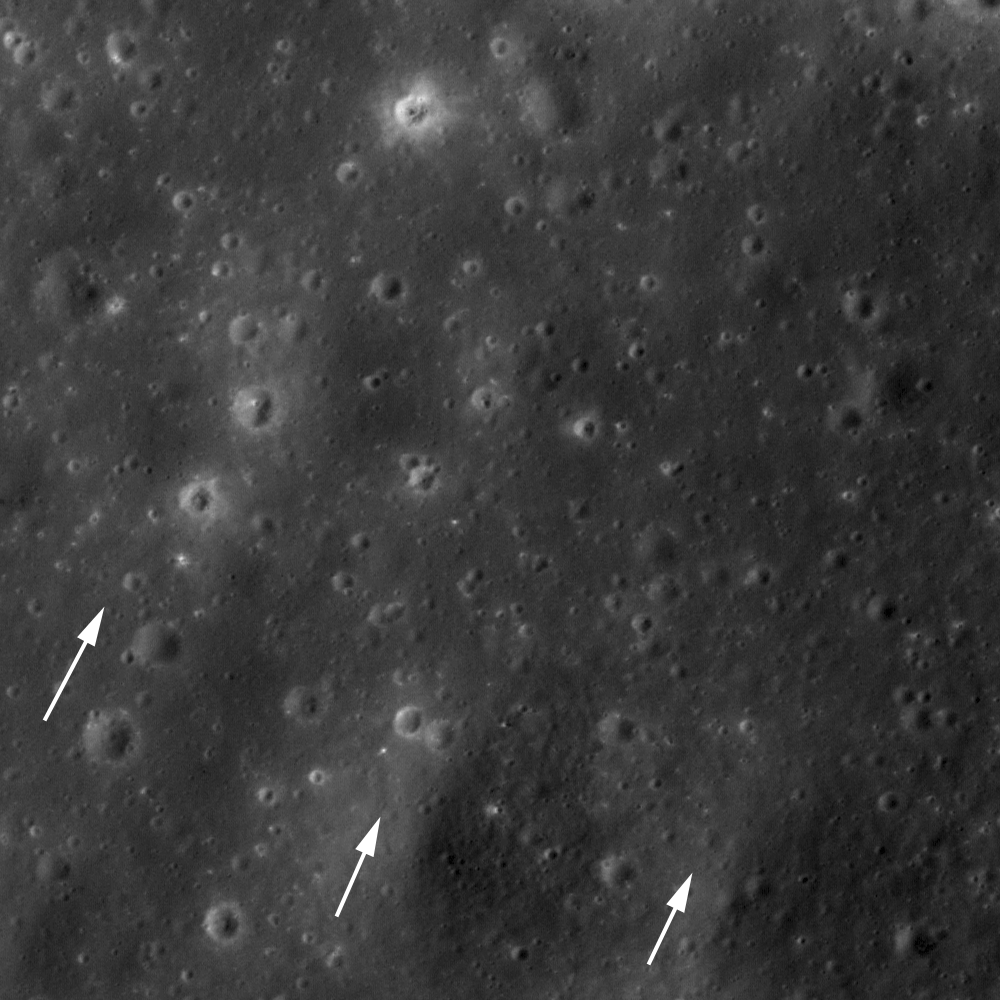

Ejecta from Copernicus

One of the geologic features that makes Copernicus crater special is its extensive, high-reflectance ejecta rays that extend across nearby mare and superpose (overlap) ejecta from other craters — Copernican ejecta extends more than 500 km from the impact site. In this high-Sun image, albedo differences are enhanced and the arrows indicate several “fingers” of ejecta and the direction of ejecta emplacement (away from Copernicus, which is to the southwest). LROC NAC image M127050121L, image width is 470 meters (1541 feet).

NASA’s Goddard Space Flight Center built and manages the mission for the Exploration Systems Mission Directorate at NASA Headquarters in Washington. The Lunar Reconnaissance Orbiter Camera was designed to acquire data for landing site certification and to conduct polar illumination studies and global mapping. Operated by Arizona State University, LROC consists of a pair of narrow-angle cameras (NAC) and a single wide-angle camera (WAC). The mission is expected to return over 70 terabytes of image data.

Credit: NASA/GSFC/Arizona State University